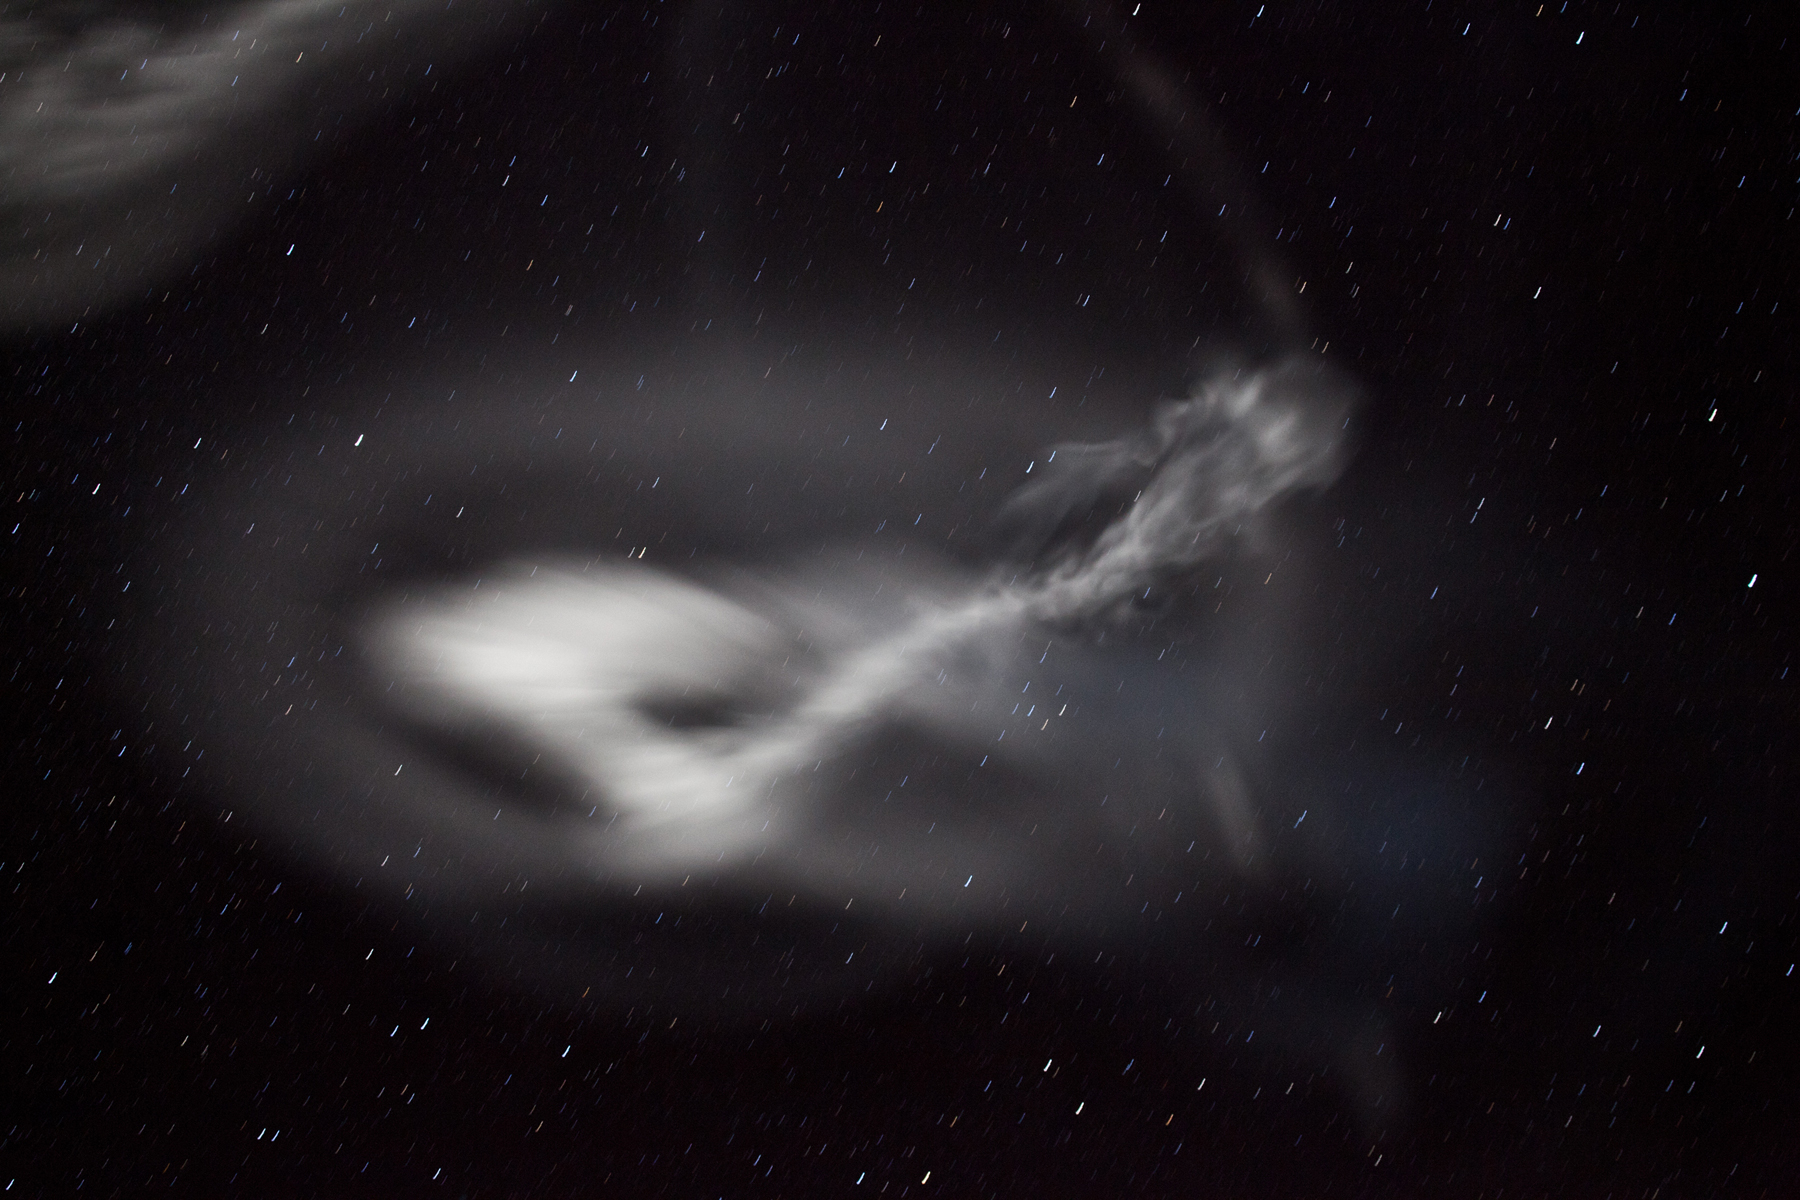

NASA Launches Five Rockets in Five Minutes

NASA image captured March 27, 2012 NASA successfully launched five suborbital sounding rockets this morning from its Wallops Flight Facility in Virginia as part of a study of the upper level jet stream. The first rocket was launched at 4:58 a.m. EDT and each subsequent rocket was launched 80 seconds apart. Each rocket released a chemical tracer that created milky, white clouds at the edge of space. Tracking the way the clouds move can help scientists understand the movement of the winds some 65 miles up in the sky, which in turn will help create better models of the electromagnetic regions of space that can damage man-made satellites and disrupt communications systems. The launches and clouds were reported to be seen from as far south as Wilmington, N.C.; west to Charlestown, W. Va.; and north to Buffalo, N.Y.

Credit: NASA/Wallops